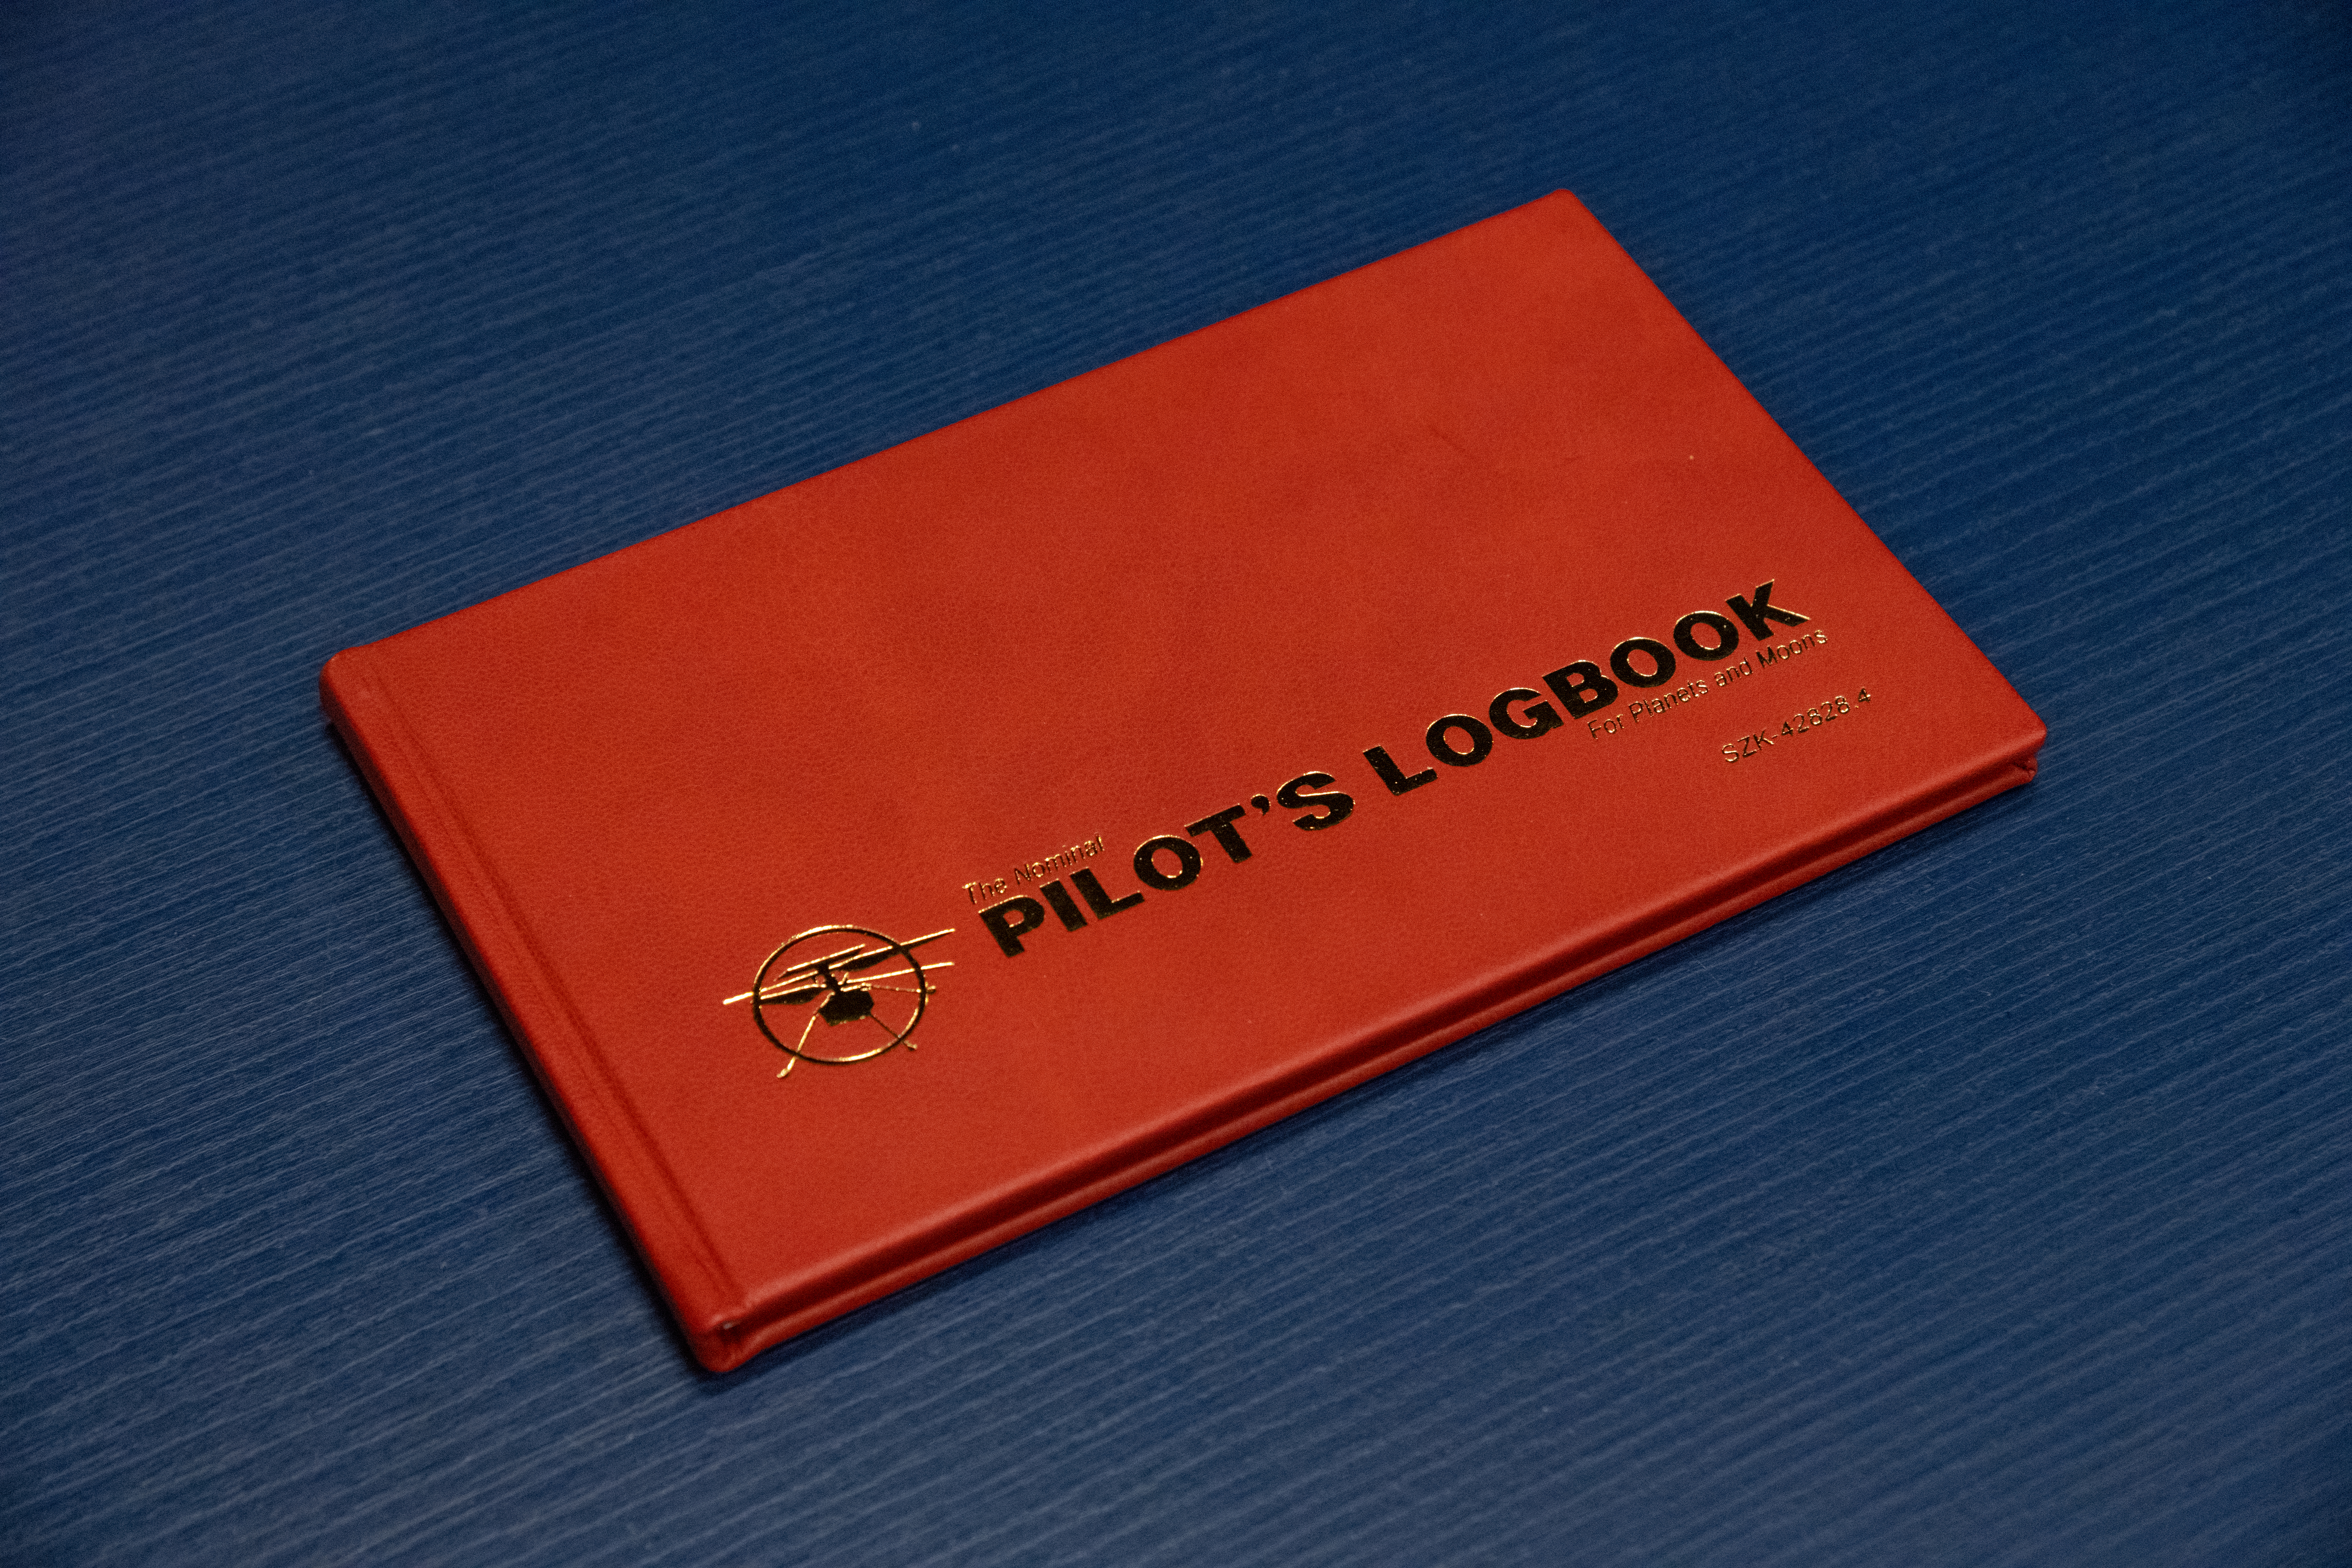

Ingenuity Mars Helicopter Pilot’s Logbook

This image of the official pilot’s logbook for the Ingenuity Mars Helicopter flights — the “Nominal Pilot’s Logbook for Planets and Moons” — was taken at NASA’s Jet Propulsion Laboratory in Southern California on April 19, 2021, the day of Ingenuity’s first historic flight. Pilot logbooks are used by aviators to provide a record of their flights, including current and accumulated flight time, number and locations of takeoffs and landings, as well as unique operating conditions and certifications.

Credit: NASA/JPL-Caltech